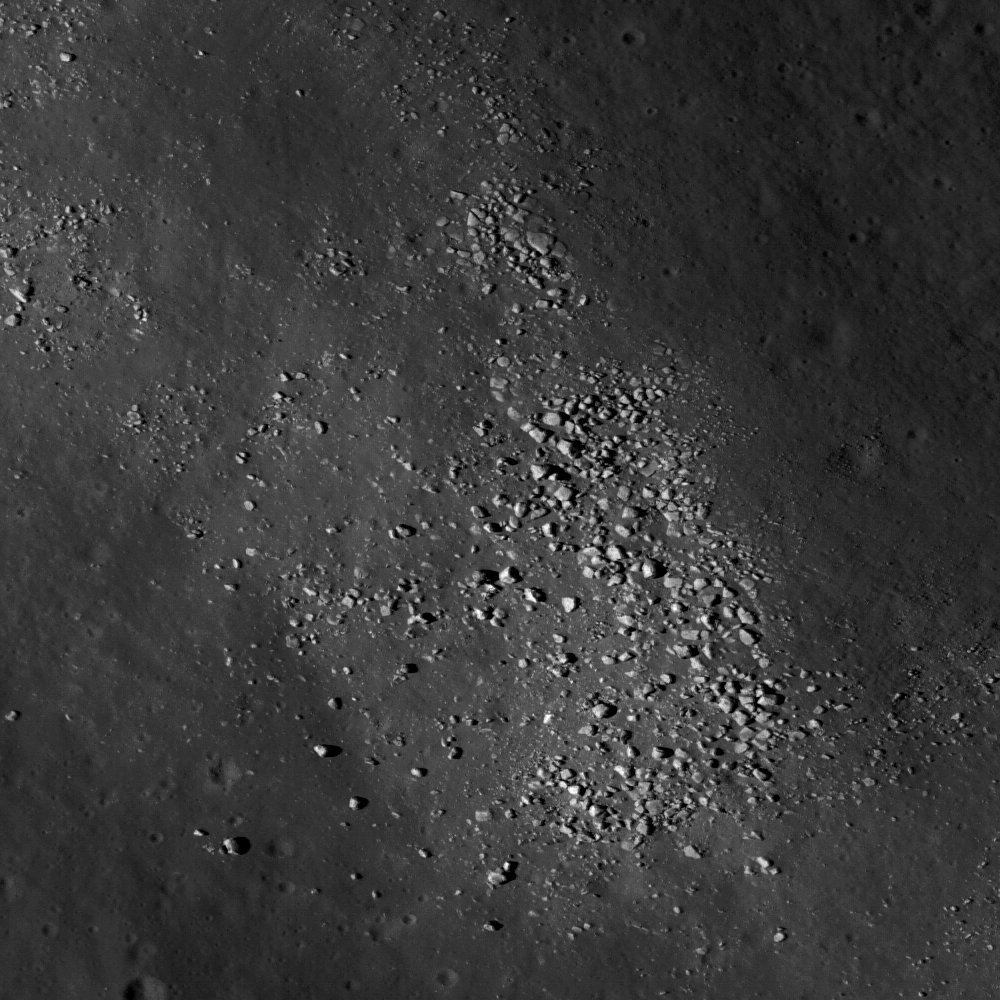

Crisium’s Constellation Region of Interest

Boulders on a wrinkle ridge in Mare Crisium may help us understand the geology of this Constellation Program region of interest. The scene is 460 meters across; image number M119469420LE.

NASA’s Goddard Space Flight Center built and manages the mission for the Exploration Systems Mission Directorate at NASA Headquarters in Washington. The Lunar Reconnaissance Orbiter Camera was designed to acquire data for landing site certification and to conduct polar illumination studies and global mapping. Operated by Arizona State University, the LROC facility is part of the School of Earth and Space Exploration (SESE). LROC consists of a pair of narrow-angle cameras (NAC) and a single wide-angle camera (WAC). The mission is expected to return over 70 terabytes of image data.

Credit: NASA/GSFC/Arizona State University